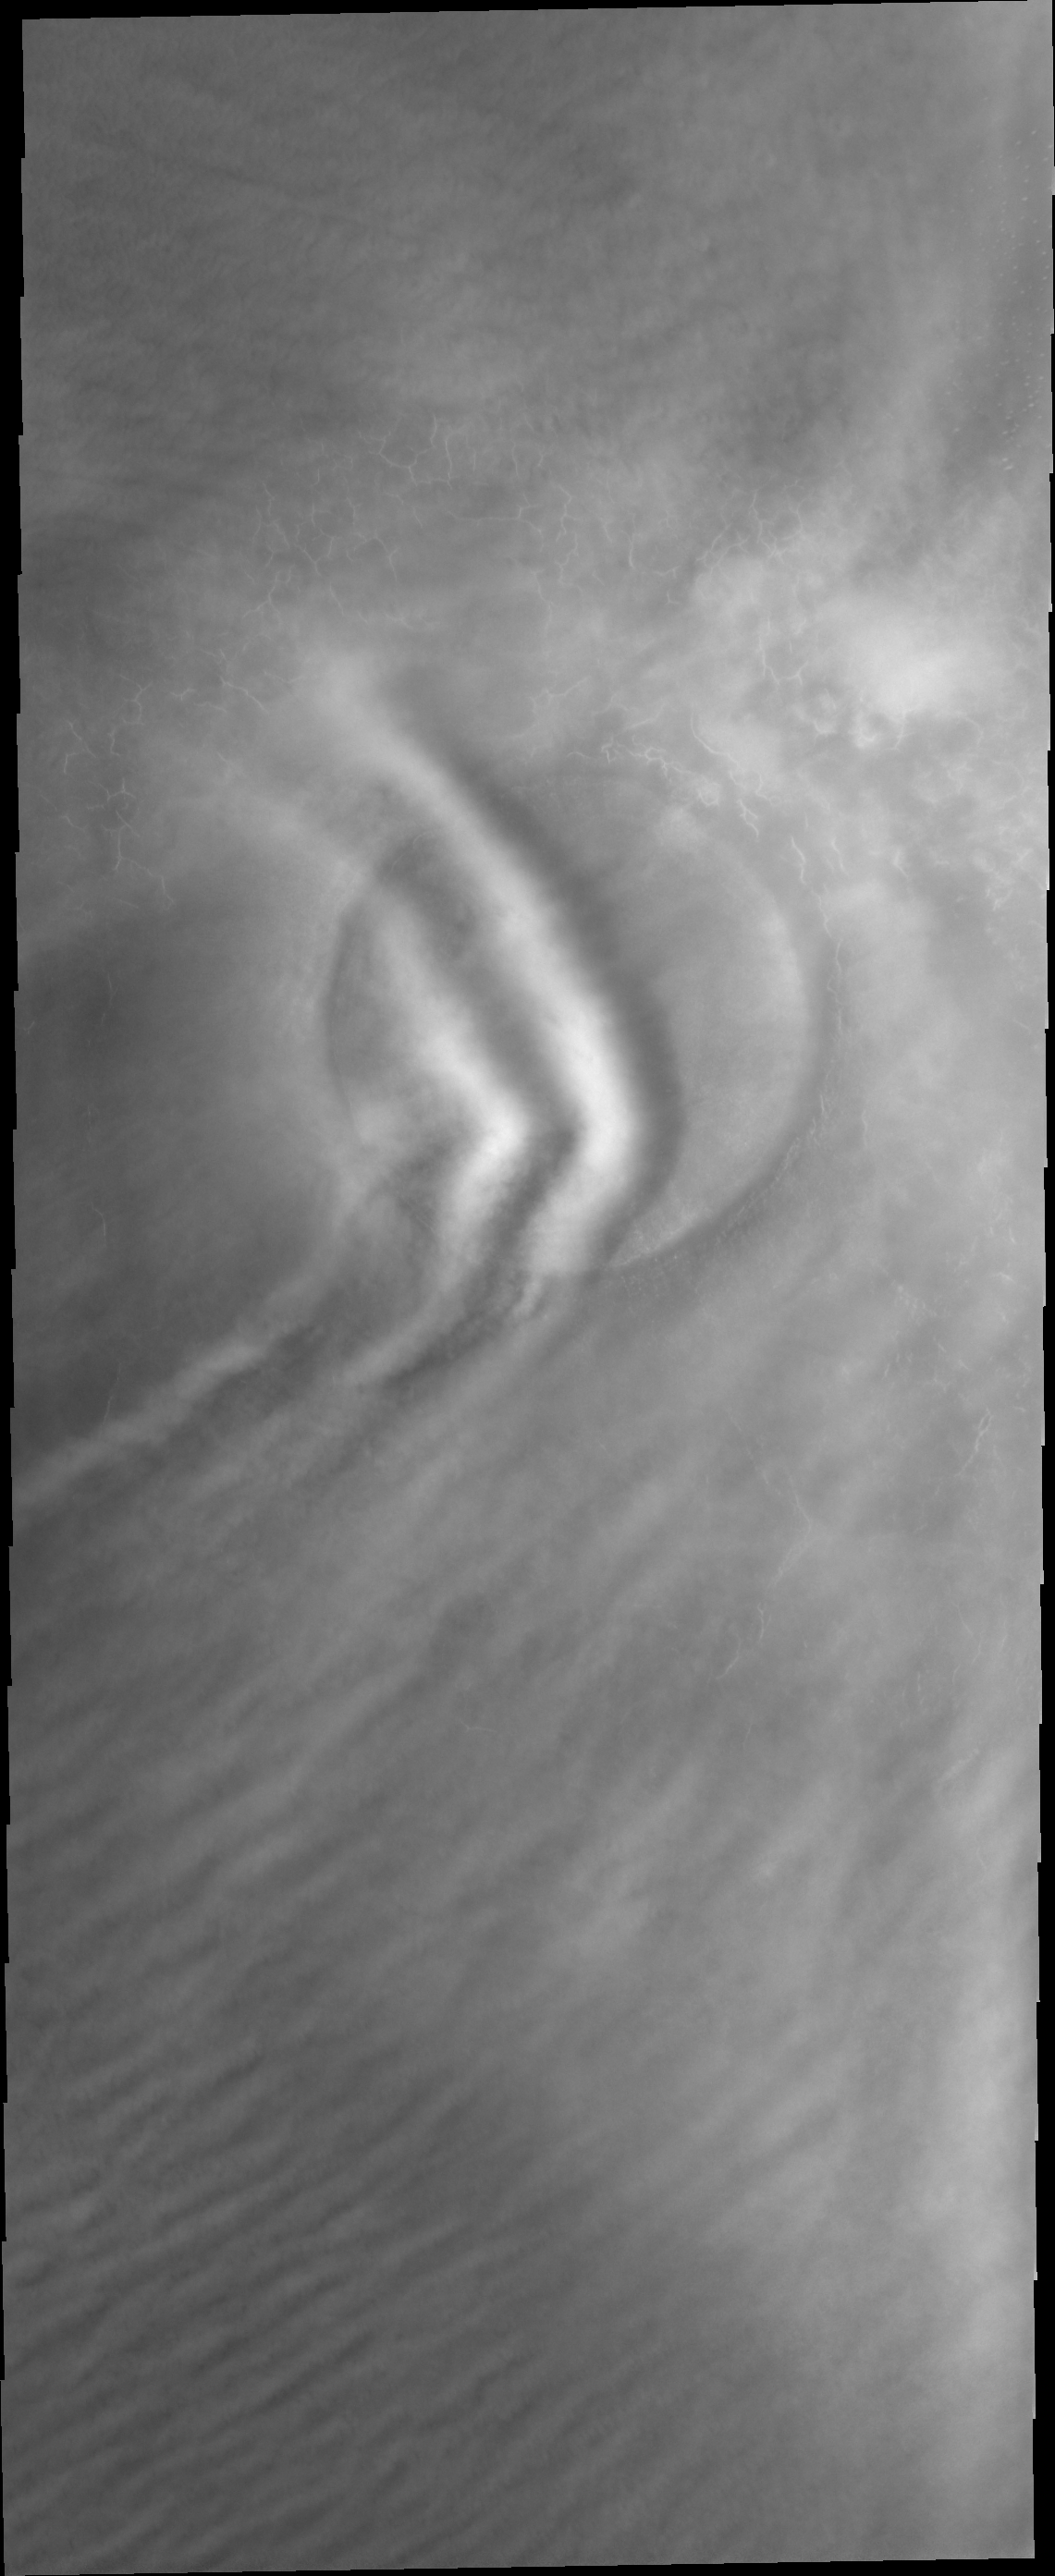

Crater Clouds

Northern springtime means clouds. These clouds are close enough to the surface to be affected by this crater.

Image information: VIS instrument. Latitude 74.4N, Longitude 290.0E. 20 meter/pixel resolution.

Please see the THEMIS Data Citation Note for details on crediting THEMIS images.

Note: this THEMIS visual image has not been radiometrically nor geometrically calibrated for this preliminary release. An empirical correction has been performed to remove instrumental effects. A linear shift has been applied in the cross-track and down-track direction to approximate spacecraft and planetary motion. Fully calibrated and geometrically projected images will be released through the Planetary Data System in accordance with Project policies at a later time.

NASA’s Jet Propulsion Laboratory manages the 2001 Mars Odyssey mission for NASA’s Office of Space Science, Washington, D.C. The Thermal Emission Imaging System (THEMIS) was developed by Arizona State University, Tempe, in collaboration with Raytheon Santa Barbara Remote Sensing. The THEMIS investigation is led by Dr. Philip Christensen at Arizona State University. Lockheed Martin Astronautics, Denver, is the prime contractor for the Odyssey project, and developed and built the orbiter. Mission operations are conducted jointly from Lockheed Martin and from JPL, a division of the California Institute of Technology in Pasadena.

Credit: NASA/JPL/ASU